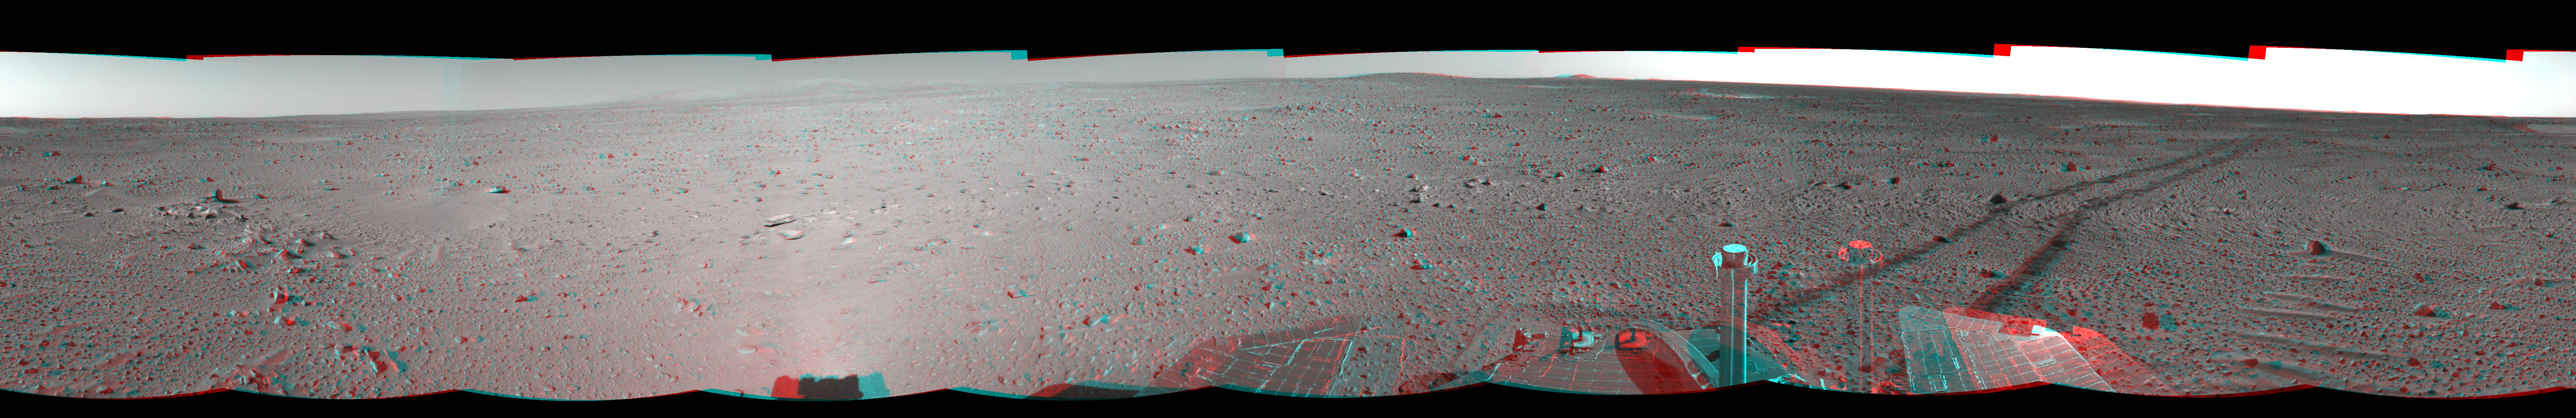

Spirit Keeps on Trekking (3-D)

This three-dimensional view in a cylindrical-perspective projection was created from navigation camera images that NASA’s Mars Exploration Rover Spirit acquired on sol 121 (May 6, 2004). Continuing its trek toward the “Columbia Hills,” Spirit drove 96.8 meters (318 feet) — half of which was performed in auto-navigation mode — and broke its record for the longest distance traveled in one sol. That drive brought the mission total to 1,669 meters (1.04 miles), flipping the rover’s odometer over the one-mile mark.

See PIA05884 for left eye view and PIA05885 for right eye view of this 3-D cylindrical-perspective projection.

Credit: NASA/JPL